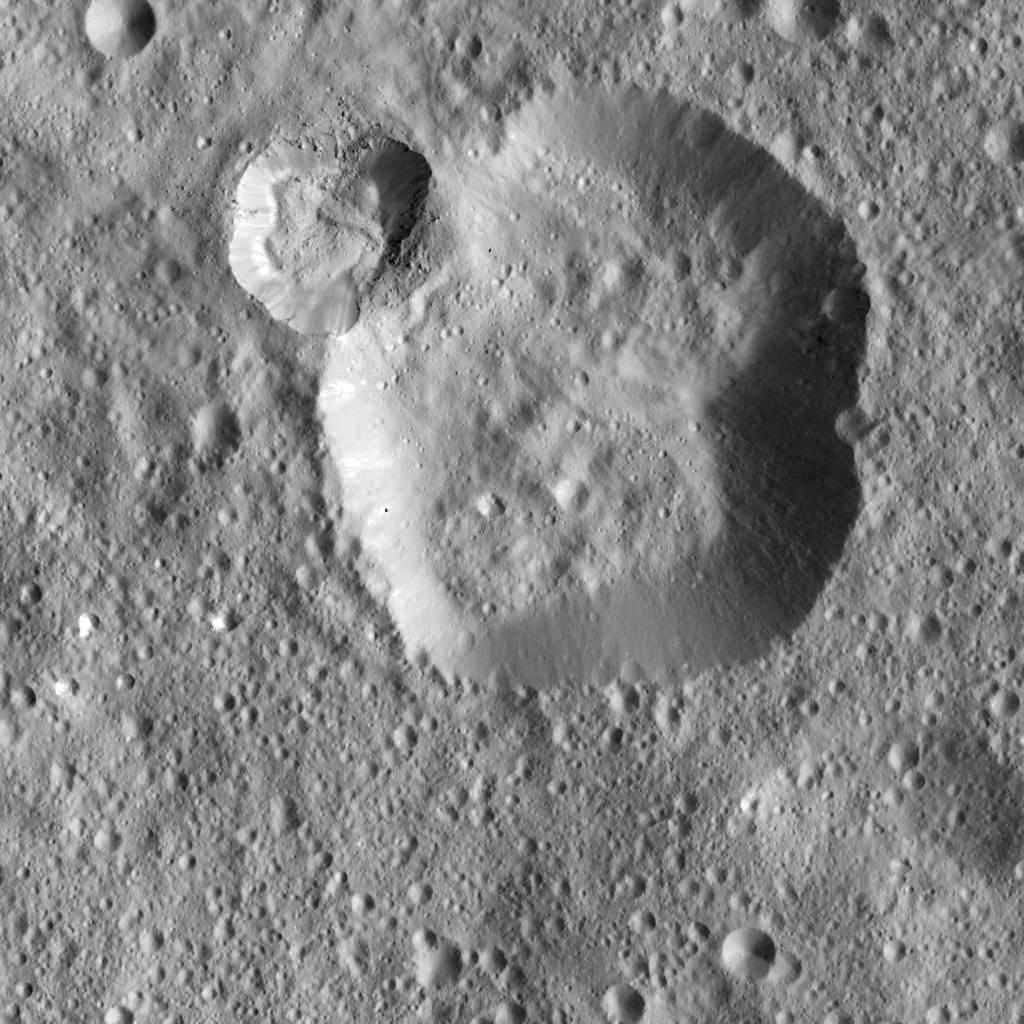

Dawn LAMO Image 6

NASA’s Dawn spacecraft captured this image of unnamed craters near the equator of Ceres. The image is centered at approximately 4 degrees south latitude, 350 degrees east longitude.

Dawn took this image on Dec. 18, 2015, from its low-altitude mapping orbit (LAMO), at an approximate altitude of 240 miles (385 kilometers) above Ceres. The image resolution is 120 feet (35 meters) per pixel.

Dawn’s mission is managed by JPL for NASA’s Science Mission Directorate in Washington. Dawn is a project of the directorate’s Discovery Program, managed by NASA’s Marshall Space Flight Center in Huntsville, Alabama. UCLA is responsible for overall Dawn mission science. Orbital ATK, Inc., in Dulles, Virginia, designed and built the spacecraft. The German Aerospace Center, the Max Planck Institute for Solar System Research, the Italian Space Agency and the Italian National Astrophysical Institute are international partners on the mission team.

Credit: NASA/JPL-Caltech/UCLA/MPS/DLR/IDA